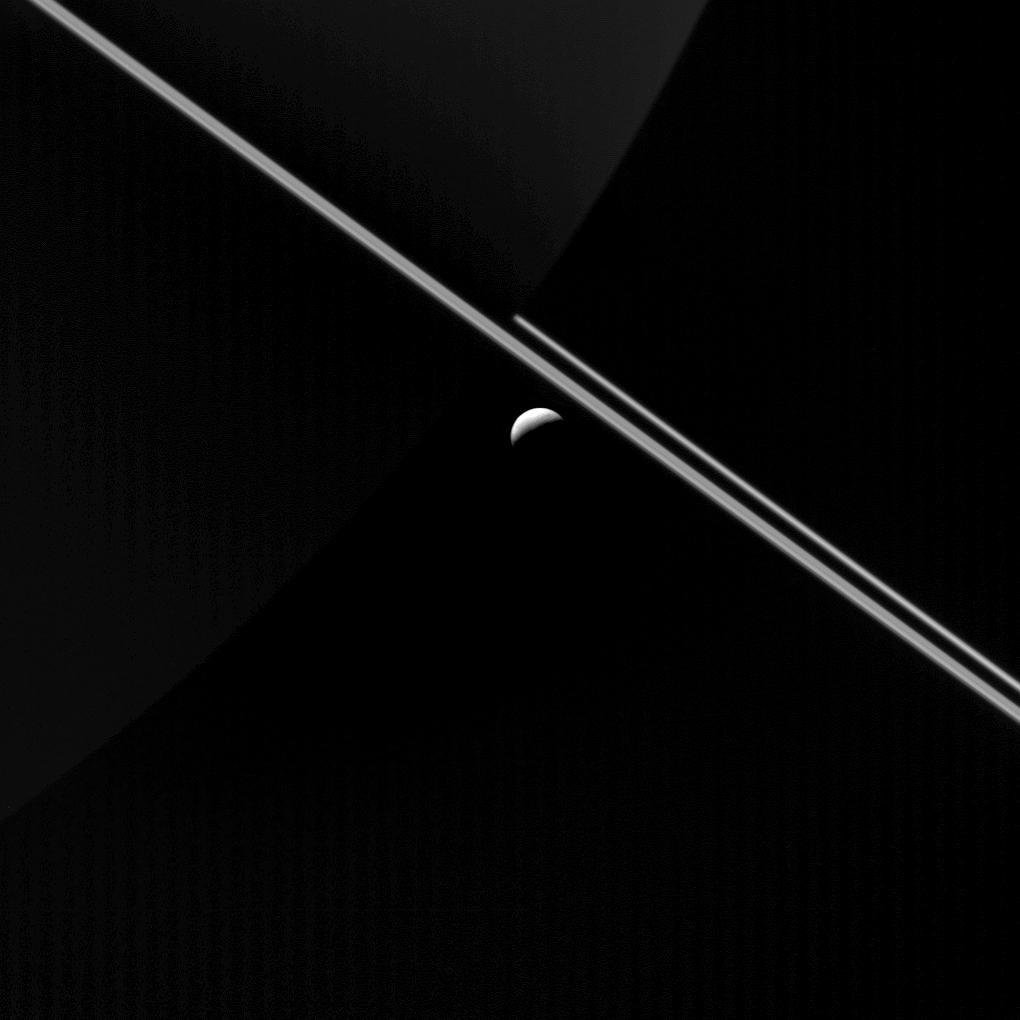

Dark and Arc

At first glance, the most obvious features in this image from NASA’s Cassini spacecraft are Saturn’s rings and the icy moon Enceladus. Upon closer inspection, Saturn’s night side is also visible (near top center), faintly illuminated by sunlight reflected off the rings.

In this view, icy Enceladus (313 miles or 504 kilometers across) hangs in the space between Cassini and the giant planet.

This view looks toward the sunlit side of the rings from 0.14 degrees above the ring plane. The image was taken in visible light with the Cassini spacecraft wide-angle camera on Aug. 18, 2015.

The view was acquired at a distance of approximately 87,000 miles (139,000 kilometers) from Enceladus. Image scale is 5 miles (8 kilometers) per pixel.

The Cassini mission is a cooperative project of NASA, ESA (the European Space Agency) and the Italian Space Agency. The Jet Propulsion Laboratory, a division of the California Institute of Technology in Pasadena, manages the mission for NASA’s Science Mission Directorate, Washington. The Cassini orbiter and its two onboard cameras were designed, developed and assembled at JPL. The imaging operations center is based at the Space Science Institute in Boulder, Colorado.

Credit: NASA/JPL-Caltech/Space Science Institute